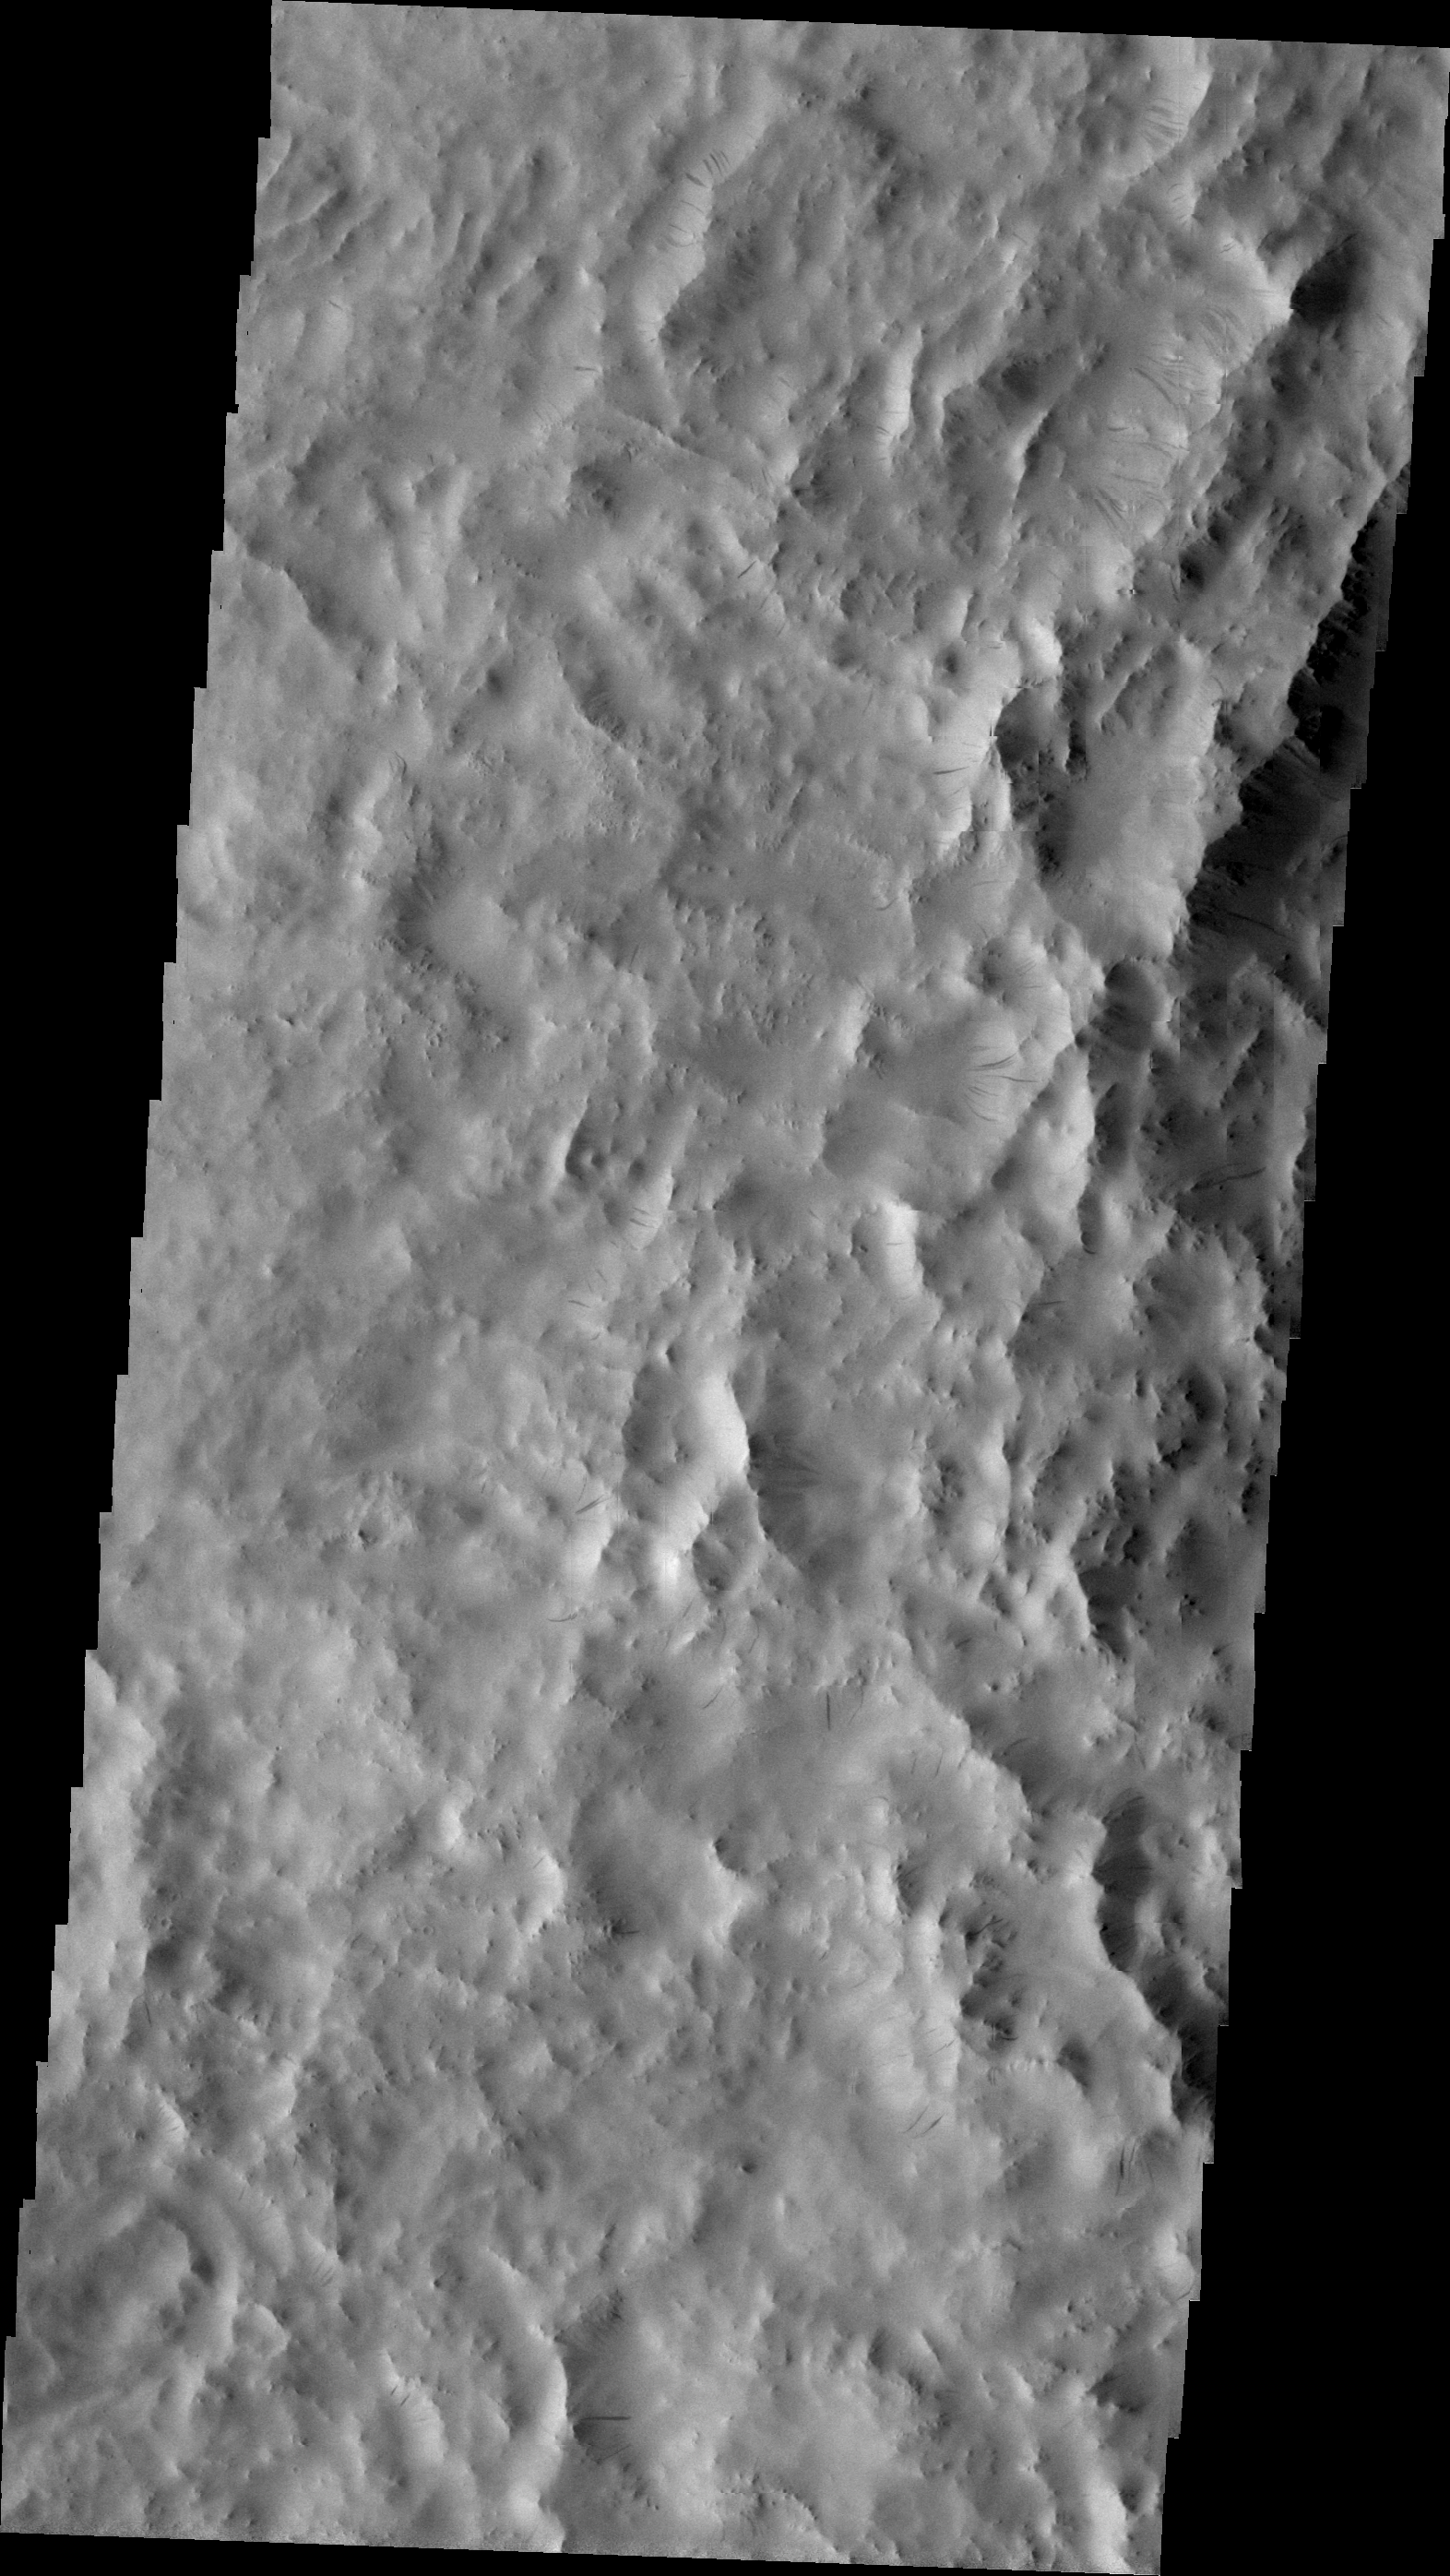

Dark Slope Streaks

The dark slope streak in this VIS image are located on the rim material of an unnamed crater in Terra Sabaea. These streaks are formed when gravity causes material to move downslope, revealing the darker material beneath the dust cover.

Image information: VIS instrument. Latitude 8.6N, Longitude 20.2E. 23 meter/pixel resolution.

Please see the THEMIS Data Citation Note for details on crediting THEMIS images.

Note: this THEMIS visual image has not been radiometrically nor geometrically calibrated for this preliminary release. An empirical correction has been performed to remove instrumental effects. A linear shift has been applied in the cross-track and down-track direction to approximate spacecraft and planetary motion. Fully calibrated and geometrically projected images will be released through the Planetary Data System in accordance with Project policies at a later time.

NASA’s Jet Propulsion Laboratory manages the 2001 Mars Odyssey mission for NASA’s Office of Space Science, Washington, D.C. The Thermal Emission Imaging System (THEMIS) was developed by Arizona State University, Tempe, in collaboration with Raytheon Santa Barbara Remote Sensing. The THEMIS investigation is led by Dr. Philip Christensen at Arizona State University. Lockheed Martin Astronautics, Denver, is the prime contractor for the Odyssey project, and developed and built the orbiter. Mission operations are conducted jointly from Lockheed Martin and from JPL, a division of the California Institute of Technology in Pasadena.

Credit: NASA/JPL/ASU